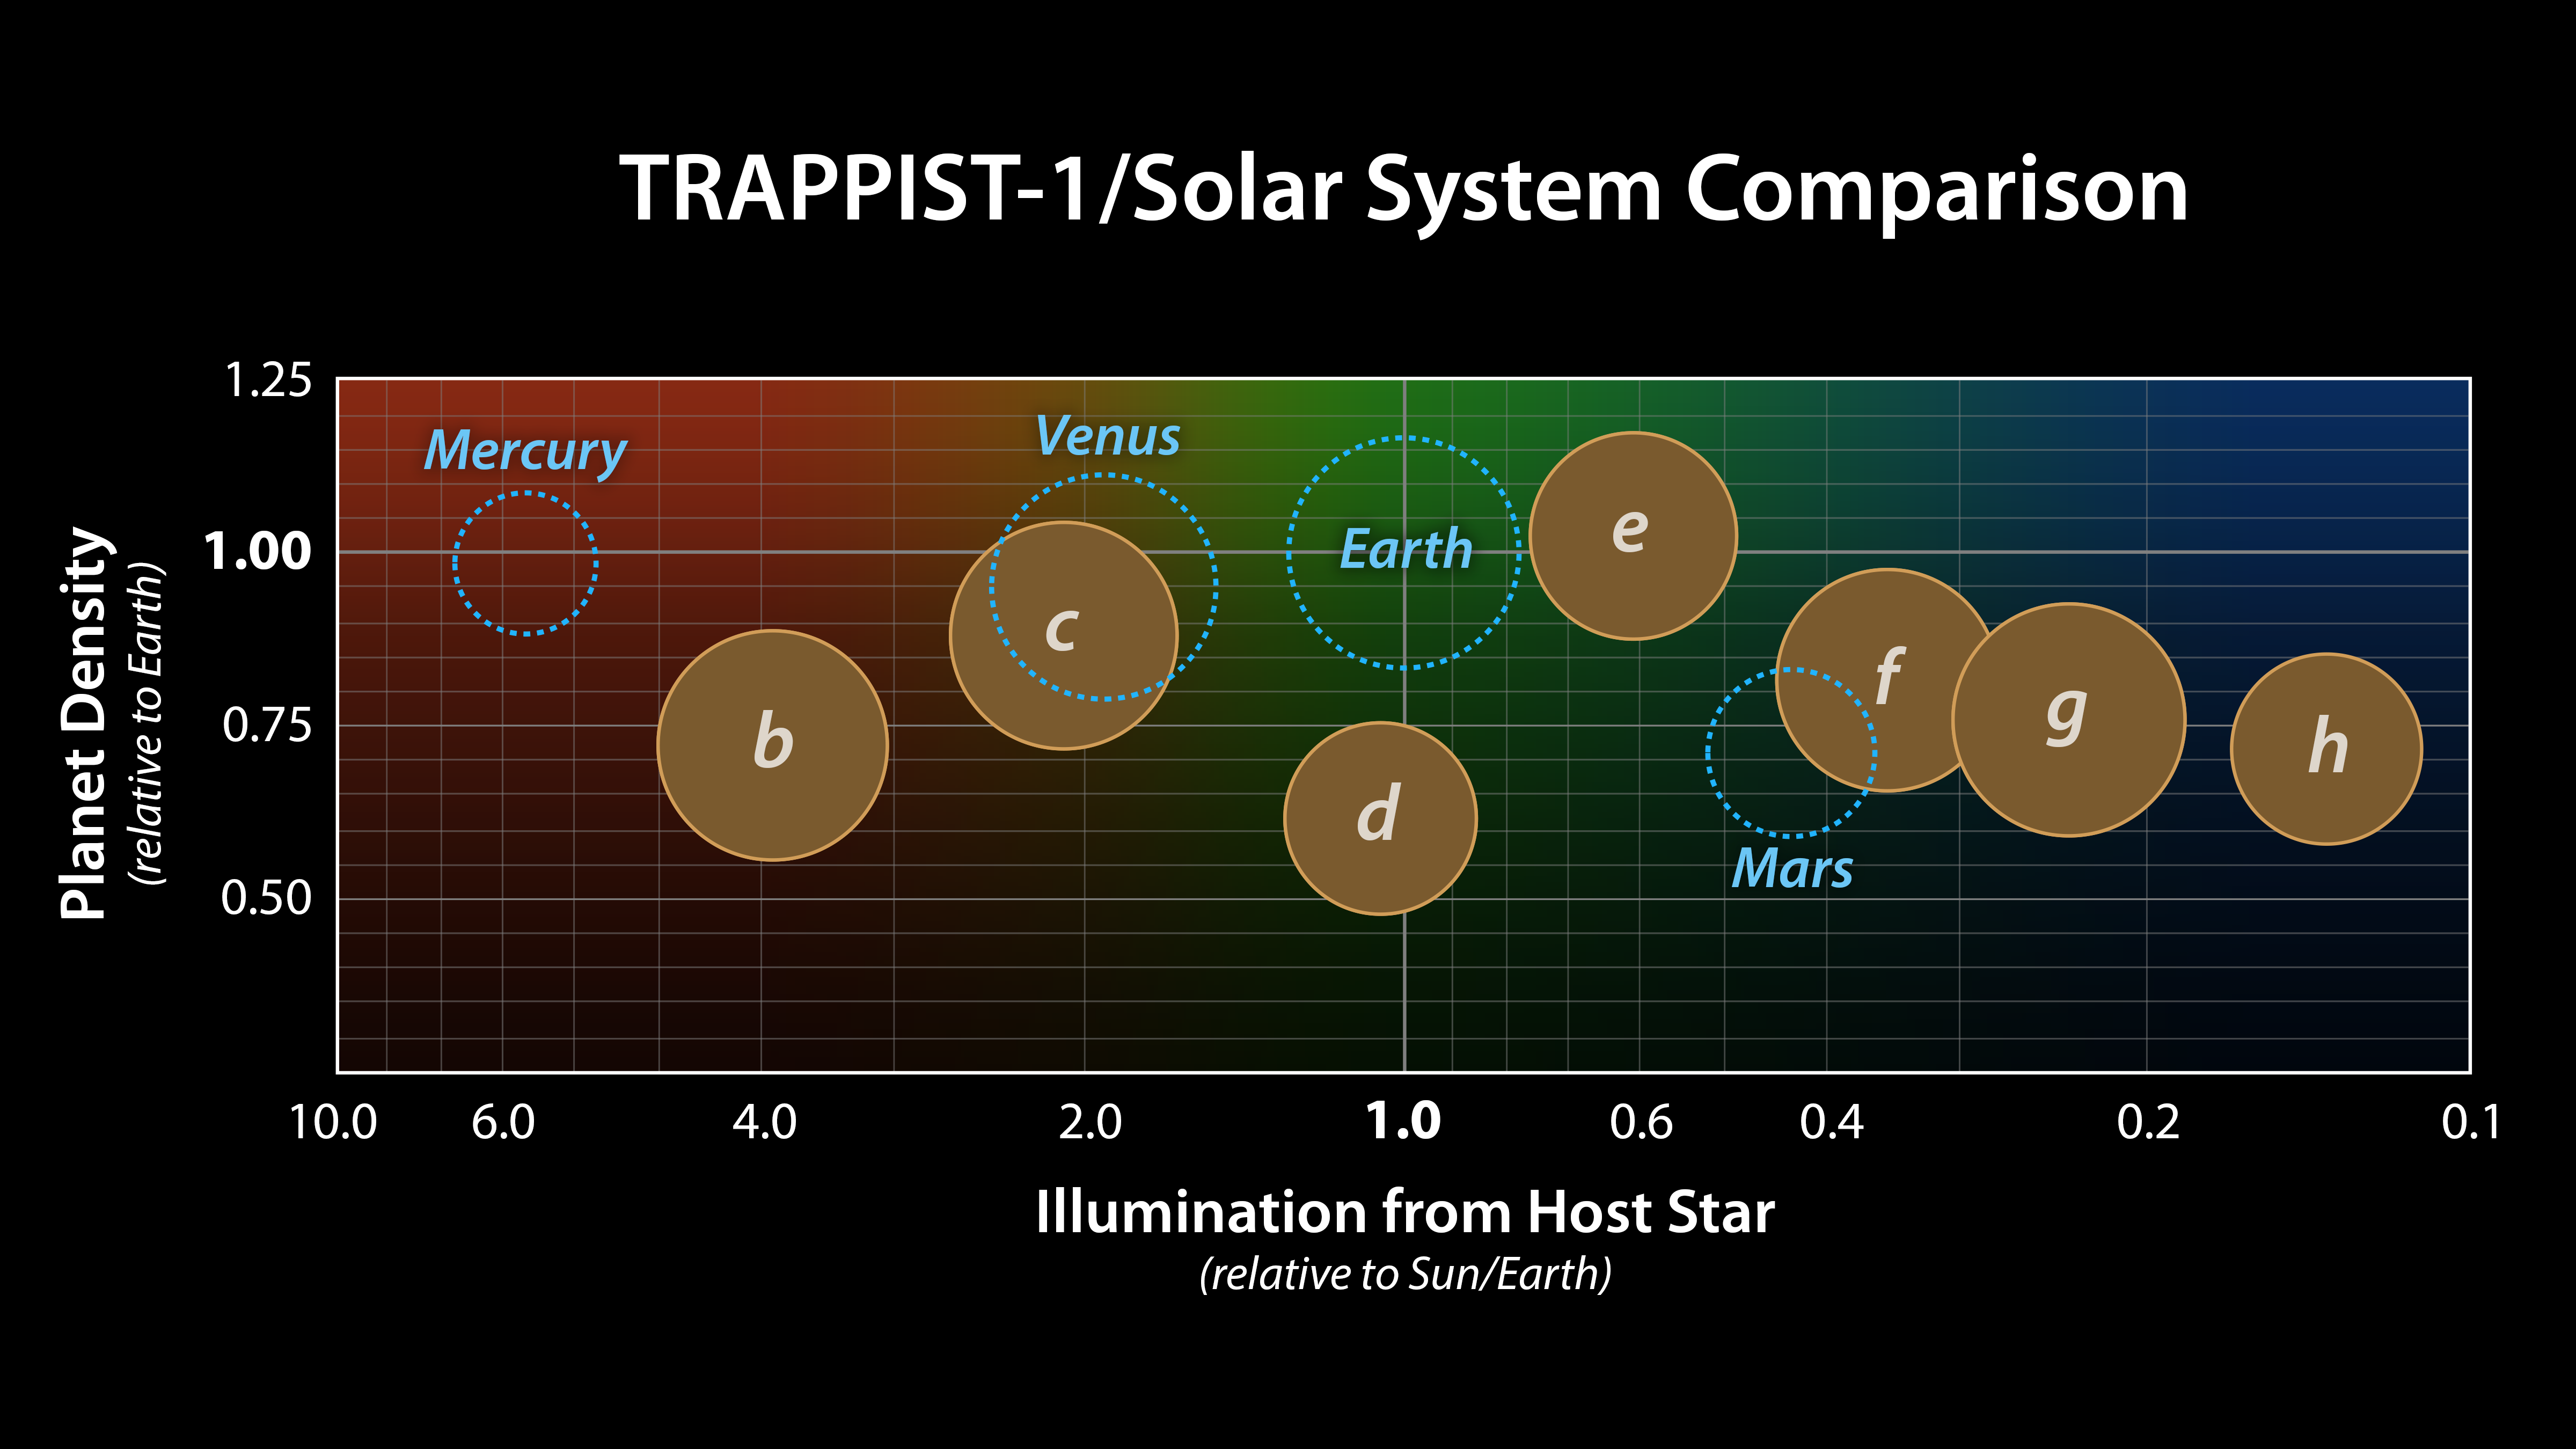

Comparing TRAPPIST-1 to the Solar System

This graph presents known properties of the seven TRAPPIST-1 exoplanets (labeled b through h), showing how they stack up to the inner rocky worlds in our own solar system.

The horizontal axis shows the level of illumination that each planet receives from its host star. TRAPPIST-1 is a mere 9 percent the mass of our Sun, and its temperature is much cooler. But because the TRAPPIST-1 planets orbit so closely to their star, they receive comparable levels of light and heat to Earth and its neighboring planets.

The vertical axis shows the densities of the planets. Density, calculated based on a planet’s mass and volume, is the first important step in understanding a planet’s composition. The plot shows that the TRAPPIST-1 planet densities range from being similar to Earth and Venus at the upper end, down to values comparable to Mars at the lower end.

The relative sizes of the planets are indicated by the circles.

The masses and densities of the TRAPPIST-1 planets were determined by careful measurements of slight variations in the timings of their orbits using extensive observations made by NASA’s Spitzer and Kepler space telescopes, in combination with data from Hubble and a number of ground-based telescopes. These measurements are the most precise to date for any system of exoplanets.

By comparing these measurements with theoretical models of how planets form and evolve, researchers have determined that they are all rocky in overall composition. Estimates suggest the lower-density planets could have large quantities of water — as much as 5 percent by mass for TRAPPIST-1d. Earth, in comparison, has only about 0.02 percent of its mass in the form of water.

NASA’s Jet Propulsion Laboratory, Pasadena, California, manages the Spitzer Space Telescope mission for NASA’s Science Mission Directorate, Washington. Science operations are conducted at the Spitzer Science Center at Caltech, also in Pasadena. Spacecraft operations are based at Lockheed Martin Space Systems Company, Littleton, Colorado. Data are archived at the Infrared Science Archive housed at Caltech/IPAC. Caltech manages JPL for NASA.

Credit: NASA/JPL-Caltech